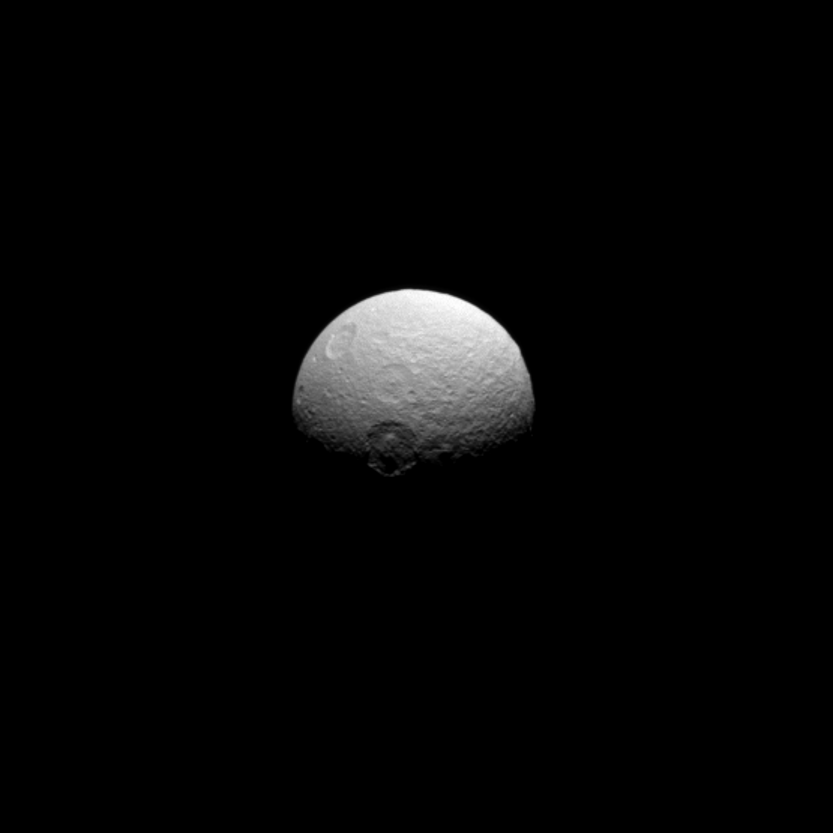

Melanthius at Dusk

The craters of Tethys tell the story of a violent history marked by impacts. The names of the craters also tell oft-violent stories: in this case, the Iliad and the Odyssey. Here, we see the craters Melanthius (near the center, at the day/night terminator), Dolius (above Melanthius), and Penelope (upper left almost over the limb). Penelope was the faithful and wise wife of the Greek hero Odysseus, Dolius was their loyal gardener, and Melanthius was Dolius’ son.

This view looks toward the leading side of Tethys. North on Tethys is up and rotated 32 degrees to the right. The image was taken in visible light with the Cassini spacecraft narrow-angle camera on May 16, 2013.

The view was obtained at a distance of approximately 684,000 miles (1.1 million kilometers) from Tethys and at a Sun-Tethys-spacecraft, or phase, angle of 63 degrees. Image scale is 4 miles (7 kilometers) per pixel. The image has been zoomed in by a factor of 1.5.

The Cassini-Huygens mission is a cooperative project of NASA, the European Space Agency and the Italian Space Agency. The Jet Propulsion Laboratory, a division of the California Institute of Technology in Pasadena, manages the mission for NASA’s Science Mission Directorate, Washington, D.C. The Cassini orbiter and its two onboard cameras were designed, developed and assembled at JPL. The imaging operations center is based at the Space Science Institute in Boulder, Colo.

Credit: NASA/JPL-Caltech/Space Science Institute